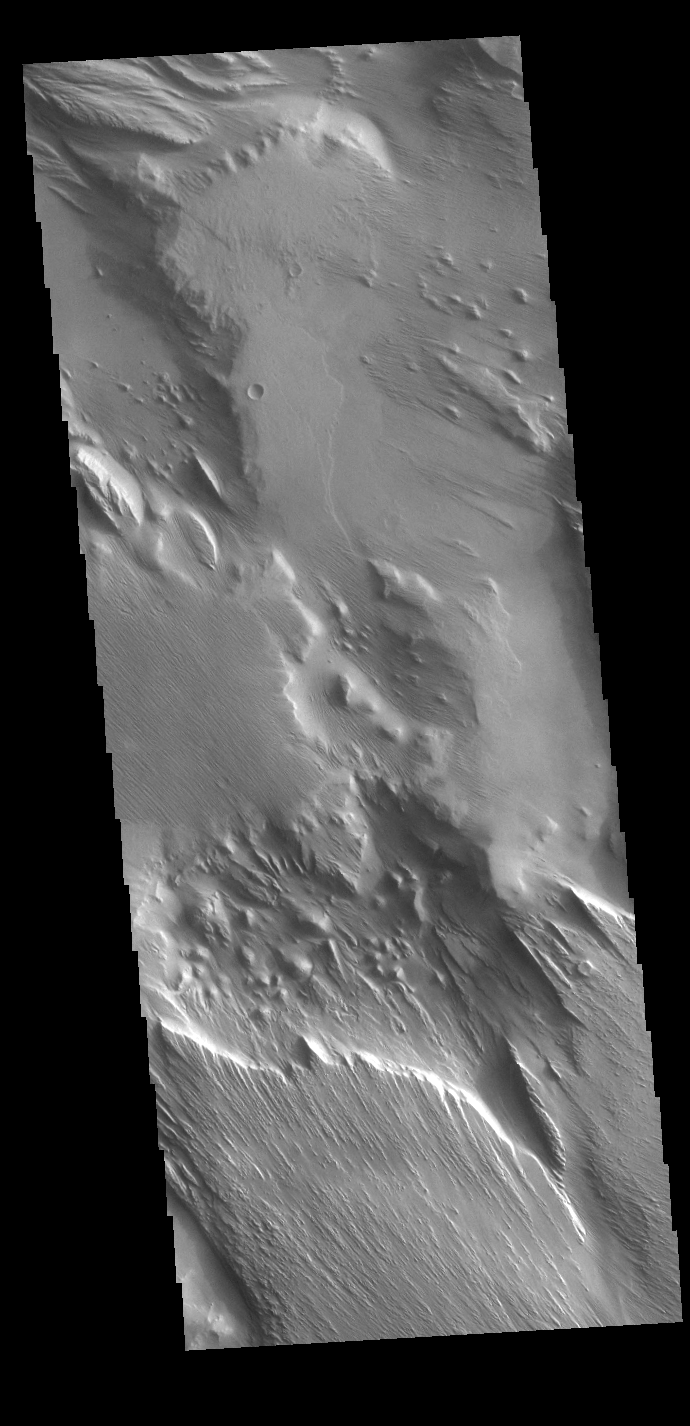

Medusae Fossae

This VIS image shows part of Medusa Fossae. Winds have eroded materials in this region, creating ridges and valleys aligned with the direction of the wind. These features are created by long term winds scouring a poorly cemented surface material. It has been suggested that this region of Mars provides a large percentage of the surface dust seen around the planet. Ash falls from nearby volcanoes may have been the source of the surface materials eroded into these and other wind eroded landforms.

Credit: NASA/JPL-Caltech/ASU